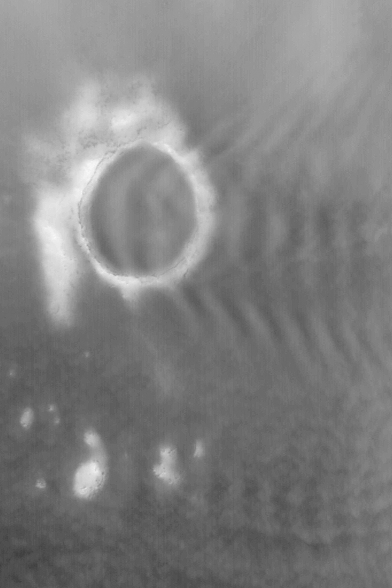

Kunowsky Crater

10 June 2004
This red wide angle Mars Global Surveyor (MGS) Mars Orbiter Camera (MOC) image, acquired in March 2004, shows Kunowsky Crater ringed by seasonal frost. Kunowsky is about 67 km (~42 mi) in diameter. Wavy clouds form to the east (right) of the crater in early spring as winds circulate from west to east. The crater is located at 57.1°N, 9.7°W. The picture is illuminated by sunlight from the lower left.

Credit: NASA/JPL/Malin Space Science Systems